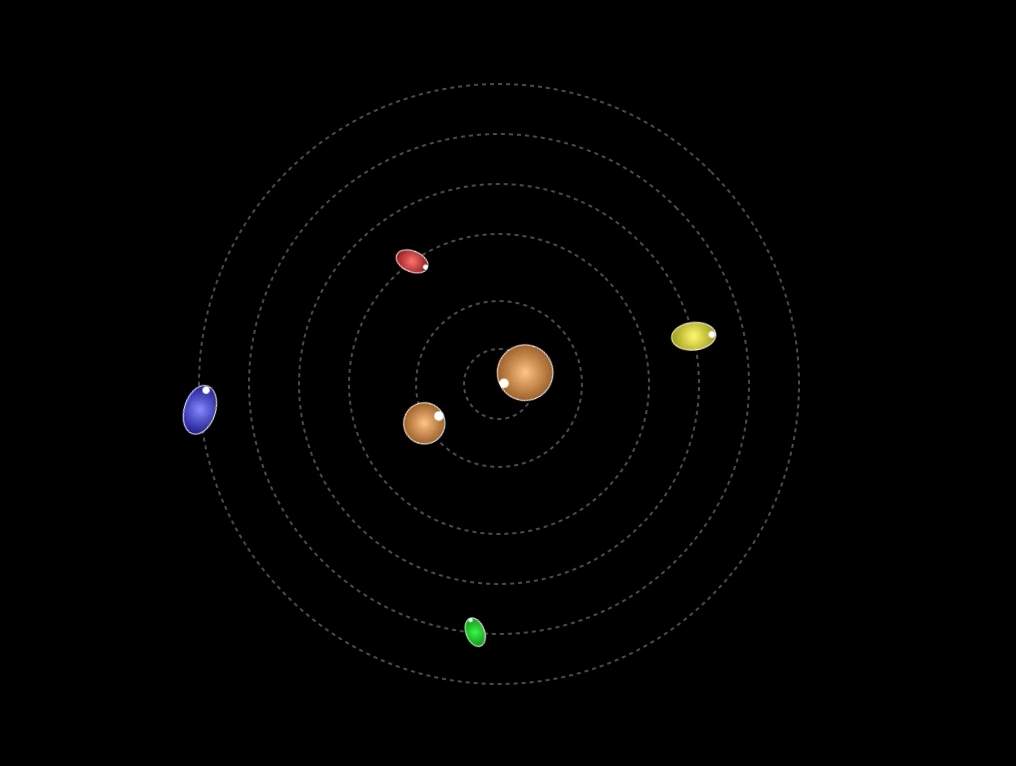

Spinning Moons

Most inner moons in the solar system keep one face pointed toward their central planet; this animation shows that certainly isn’t the case with the small moons of Pluto, which behave like spinning tops. Pluto is shown at center with, in order, from smaller to wider orbit: Charon, Styx, Nix, Kerberos, Hydra.

View the animation.

The Johns Hopkins University Applied Physics Laboratory in Laurel, Maryland, designed, built, and operates the New Horizons spacecraft, and manages the mission for NASA’s Science Mission Directorate. The Southwest Research Institute, based in San Antonio, leads the science team, payload operations and encounter science planning. New Horizons is part of the New Frontiers Program managed by NASA’s Marshall Space Flight Center in Huntsville, Alabama.

Credit: NASA/Johns Hopkins University Applied Physics Laboratory/Southwest Research Institute